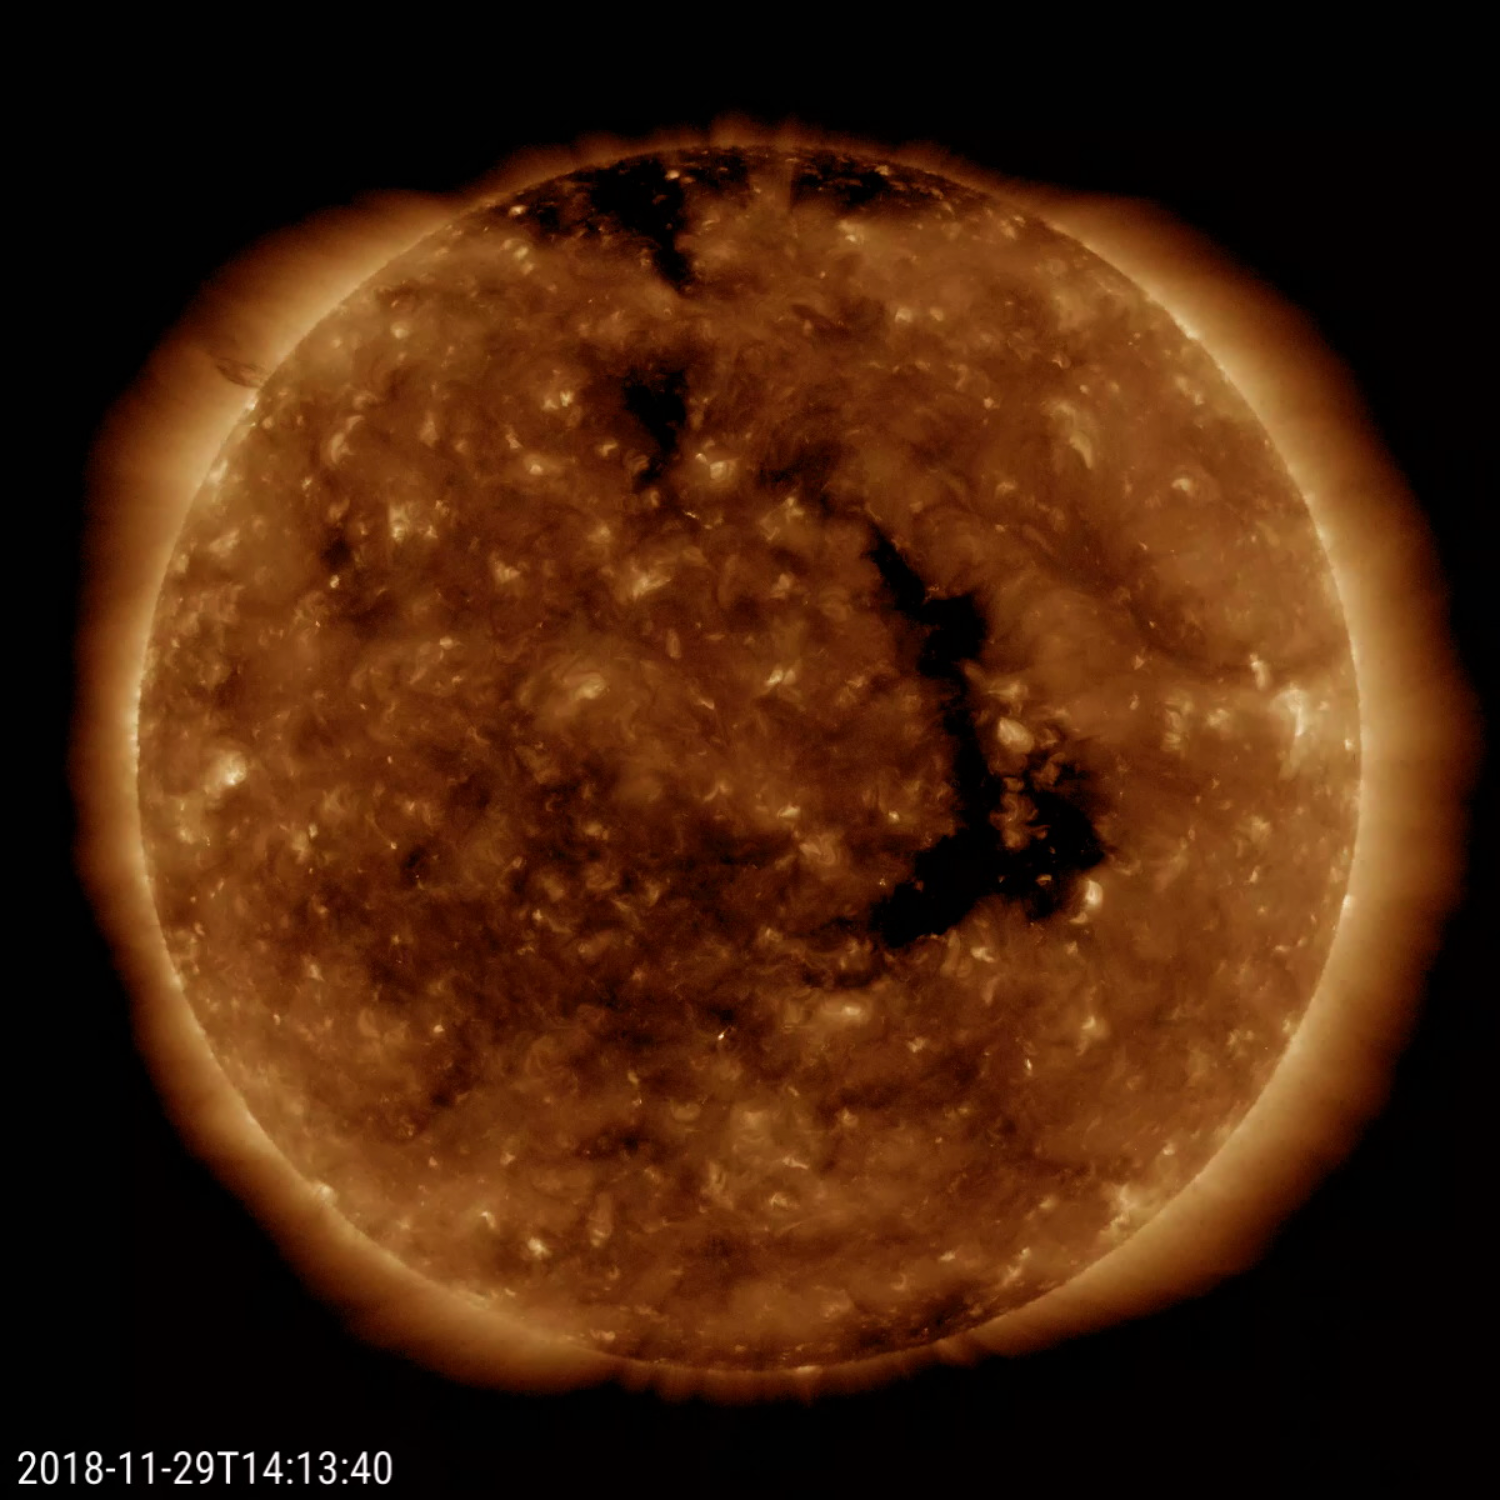

Reappearing Coronal Hole

A long-lasting coronal hole has again rotated around to face the Earth (Nov. 28-30, 2018). This persistent hole – the elongated dark region seen in the still image – first appeared in July and has been observed each rotation of the Sun since. Coronal holes are the source of high-speed solar wind; when this one faced Earth, it sparked outbursts of aurora some of which were observed in our northern tier states. Coronal holes are magnetically open regions on the Sun that can last from days to months, although this one has lasted longer than most. The time-lapse video, taken in a wavelength of extreme ultraviolet light, covers about two days of activity.

Movies
PIA18144_CorHole_repeat171_big.mp4
PIA18144_CorHole_repeat171_sm.mp4

SDO is managed by NASA’s Goddard Space Flight Center, Greenbelt, Maryland, for NASA’s Science Mission Directorate, Washington. Its Atmosphere Imaging Assembly was built by the Lockheed Martin Solar Astrophysics Laboratory (LMSAL), Palo Alto, California.

Credit: NASA/GSFC/Solora Dynamics Observatory